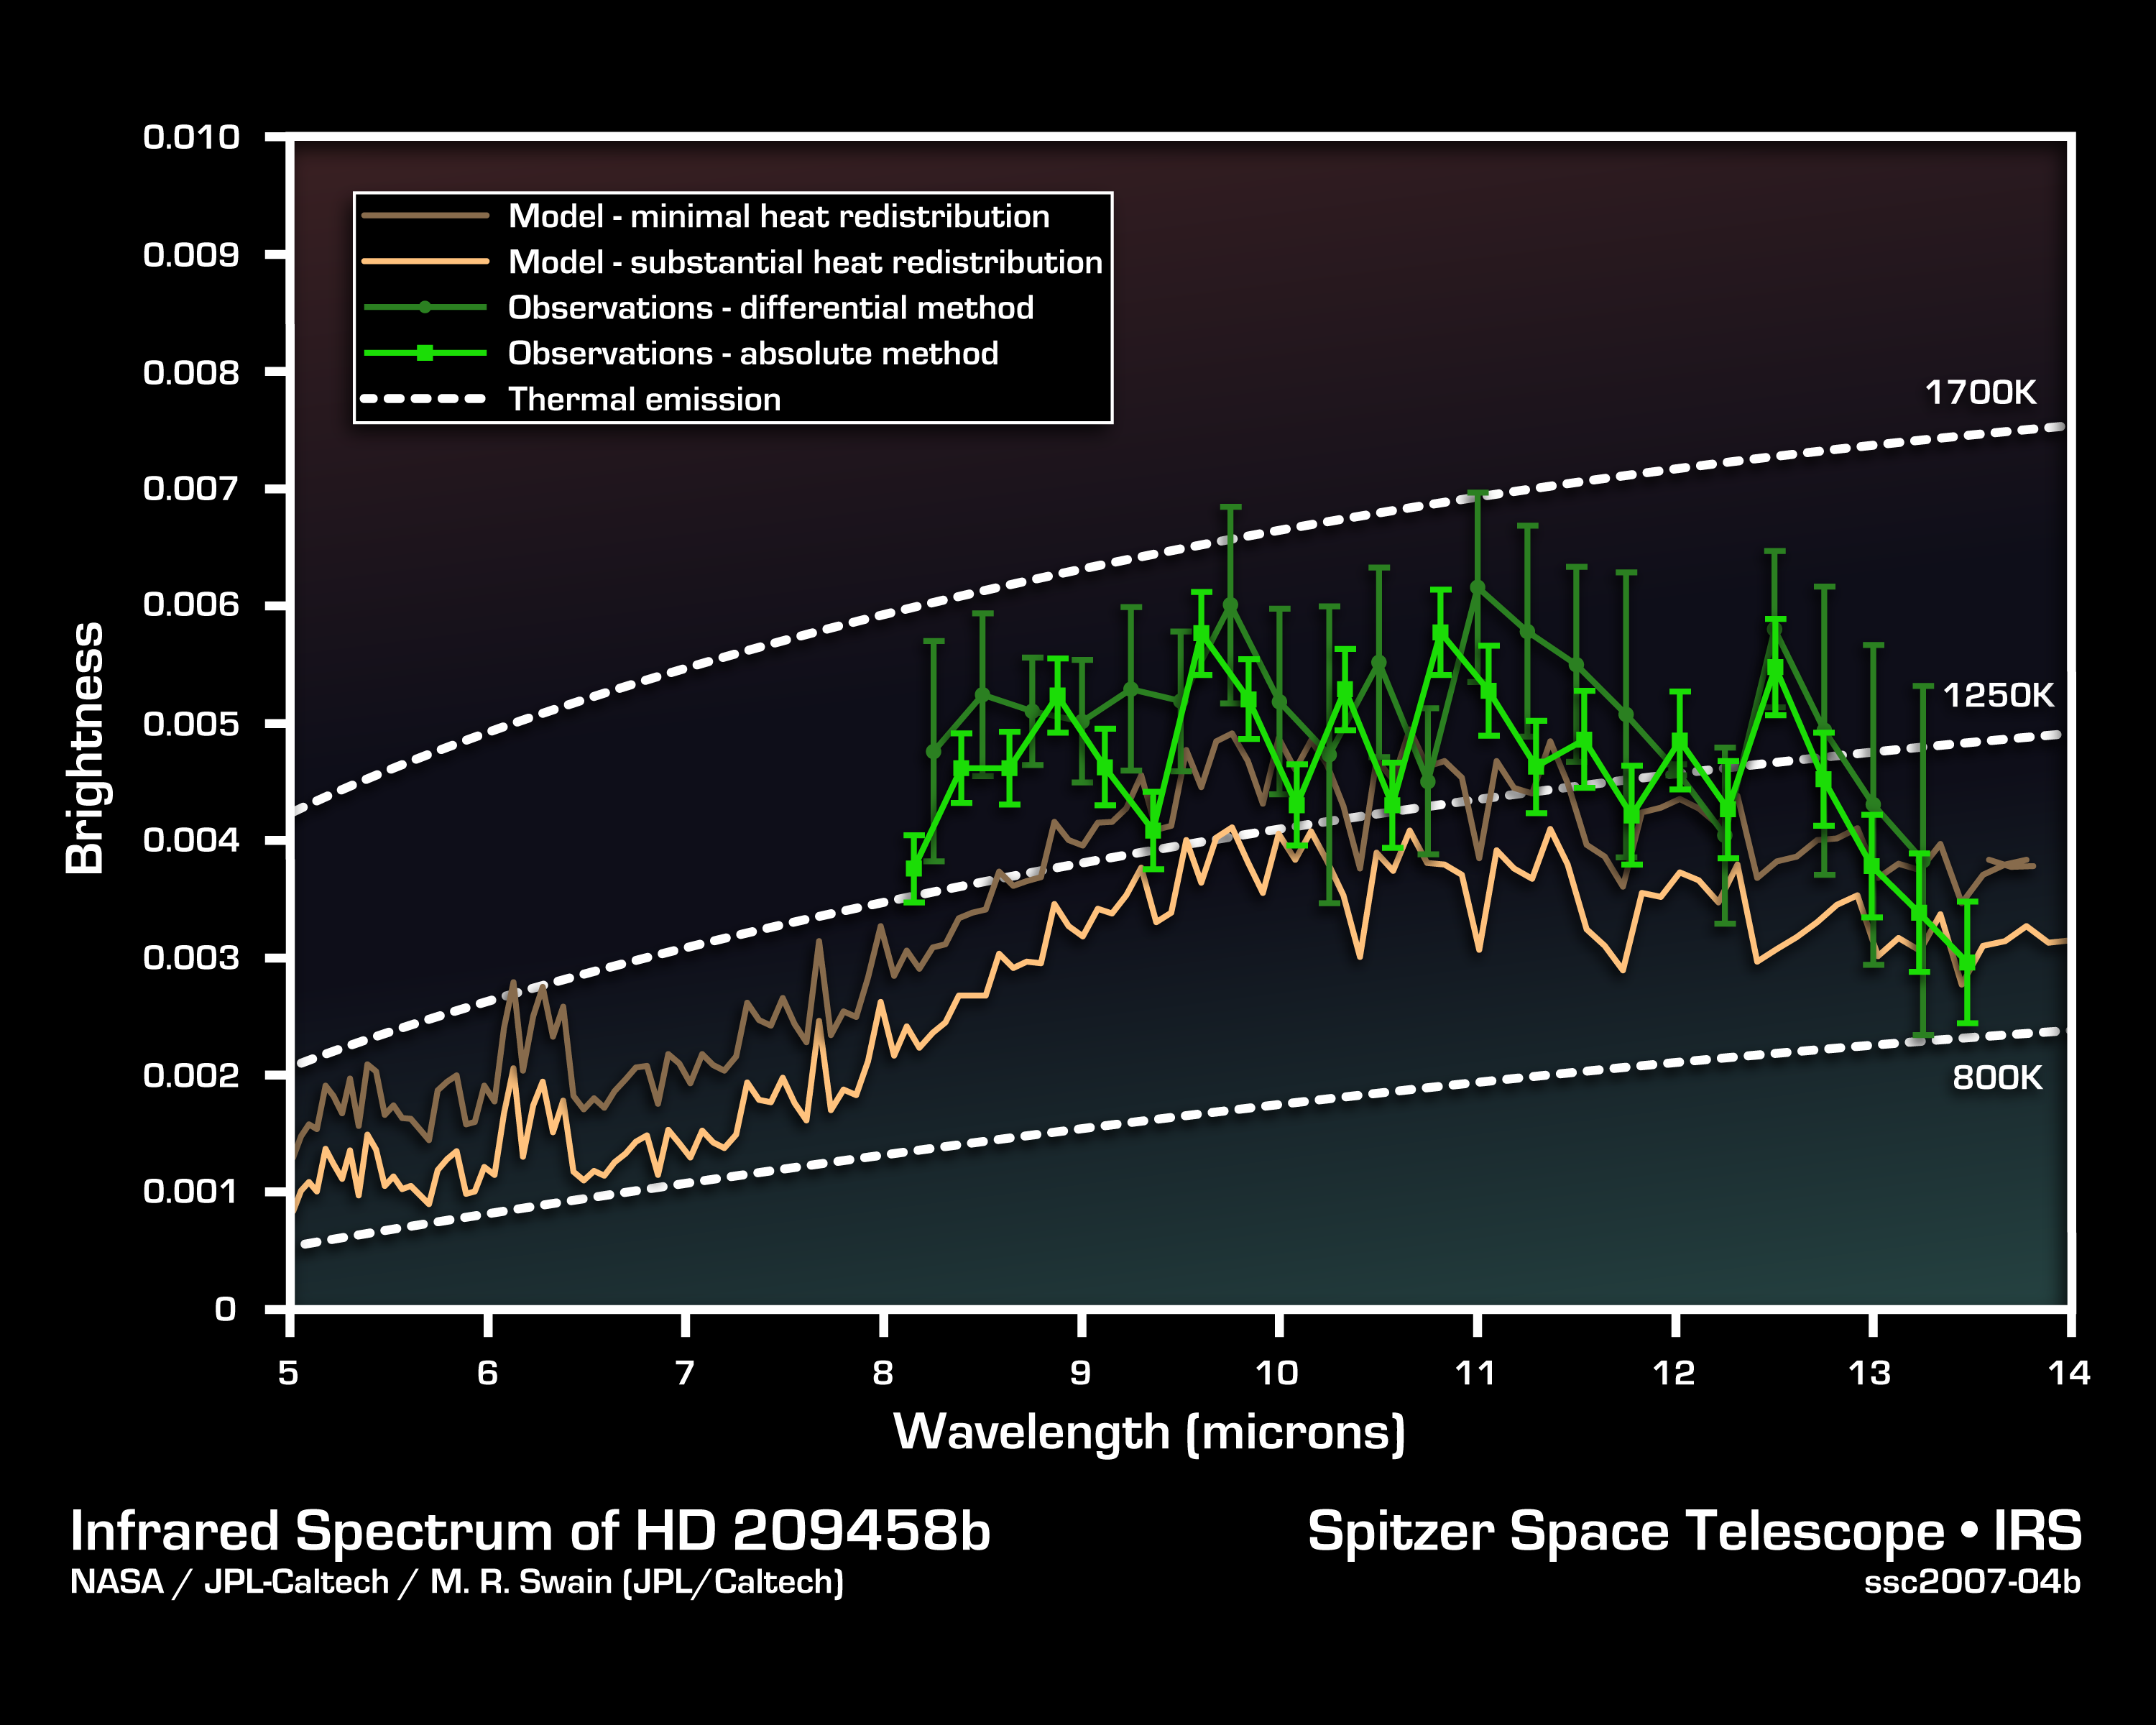

Cracking the Code of Faraway Worlds: an Exoplanet Atmosphere

This infrared data from NASA's Spitzer Space Telescope called a spectrum tells astronomers that a distant gas planet, a so-called "hot Jupiter" called HD 209458b, might be smothered with high clouds. It is one of the first spectra of an alien world.

A spectrum is created when an instrument called a spectrograph spreads light from an object apart into a rainbow of different wavelengths. Patterns or ripples within the spectrum indicate the presence, or absence, of molecules making up the object.

Astronomers using Spitzer's spectrograph were able to obtain infrared spectra for two so-called "transiting" hot-Jupiter planets using the "secondary eclipse" technique. In this method, the spectrograph first collects the combined infrared light from the planet plus its star, then, as the planet is eclipsed by the star, the infrared light of just the star. Subtracting the latter from the former reveals the planet's own rainbow of infrared colors.

When astronomers first saw the infrared spectrum above, they were shocked. It doesn't look anything like what theorists had predicted. Theorists though the spectra for hot, Jupiter-like planets like this one would be filled with the signatures of molecules in the planets' atmospheres. But the spectrum doesn't show any molecules. It is what astronomers call "flat." For example, theorists thought there'd be signatures of water in the wavelength ranges of 8 to 9 microns. The fact that water is not seen there might indicate that the water is hidden under a thick blanket of high, dry clouds.

This spectrum was produced by Dr. Mark R. Swain of NASA's Jet Propulsion Laboratory in Pasadena, Calif., using a complex set of mathematical tools. It was derived using two different methods, both of which led to the same result. The data were taken on July 6 and 13, 2005, by Dr. Jeremy Richardson of NASA's Goddard Space Flight Center and his team using Spitzer's infrared spectrograph.

Credit: NASA/JPL-Caltech/M. Swain (JPL)